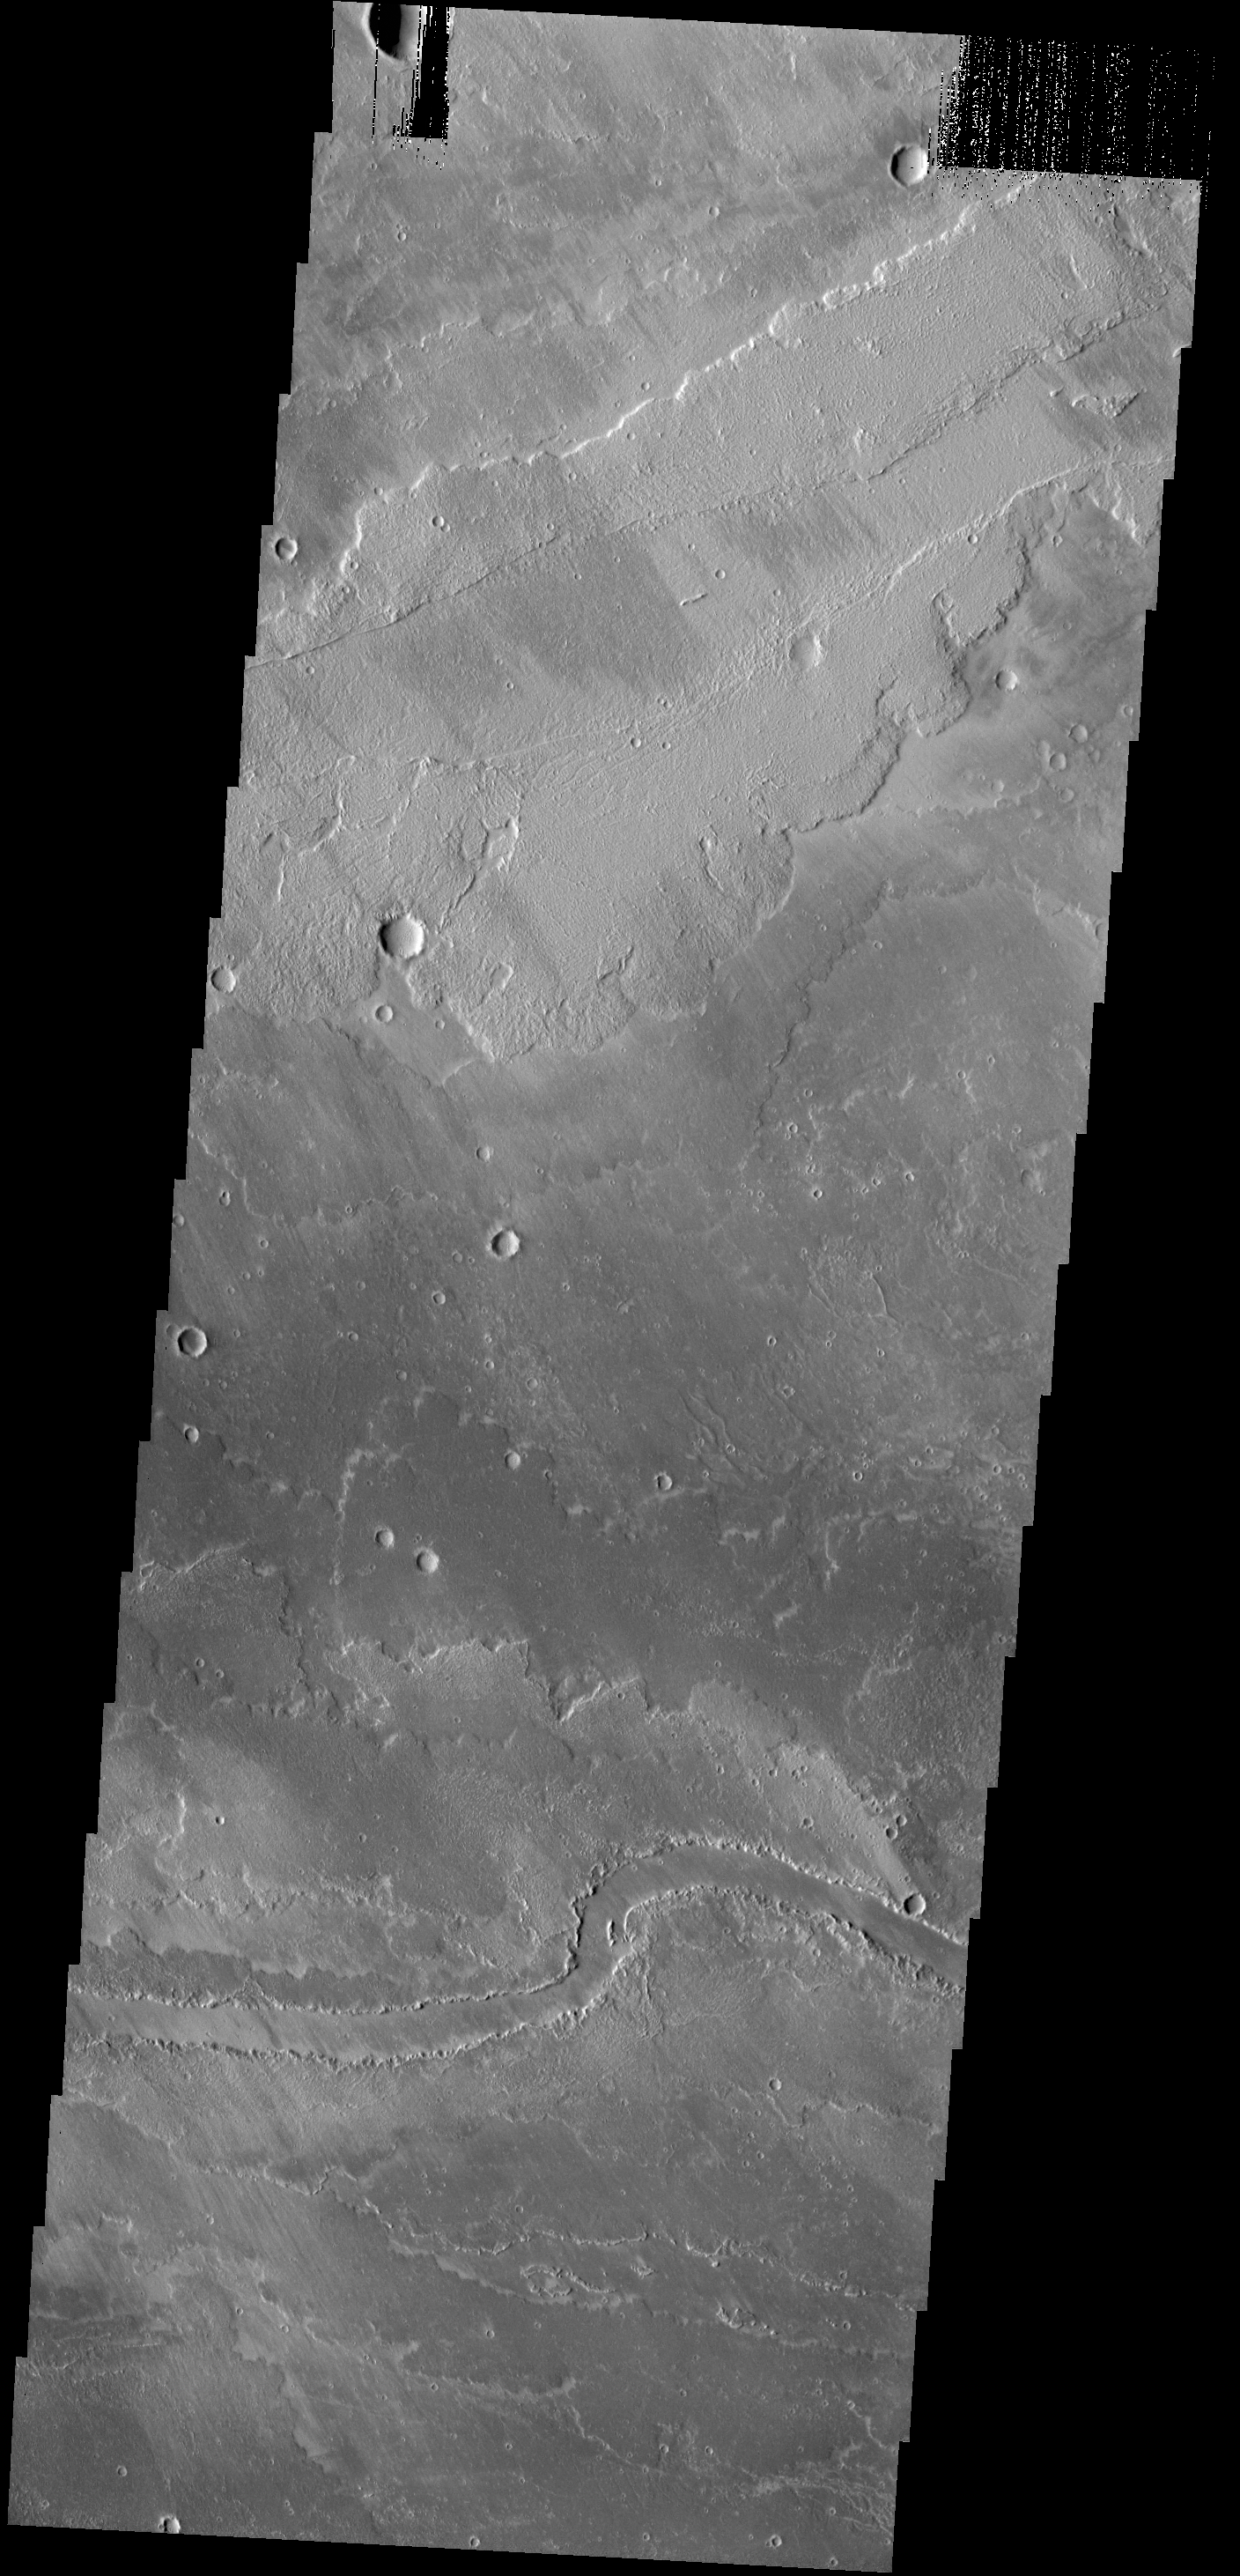

Lava Channel

The channel in the bottom part of this VIS image was created by lava flow rather than water flow. This feature is located in the Tharsis plains east of Olympus Mons.

Credit: NASA/JPL-Caltech/ASU